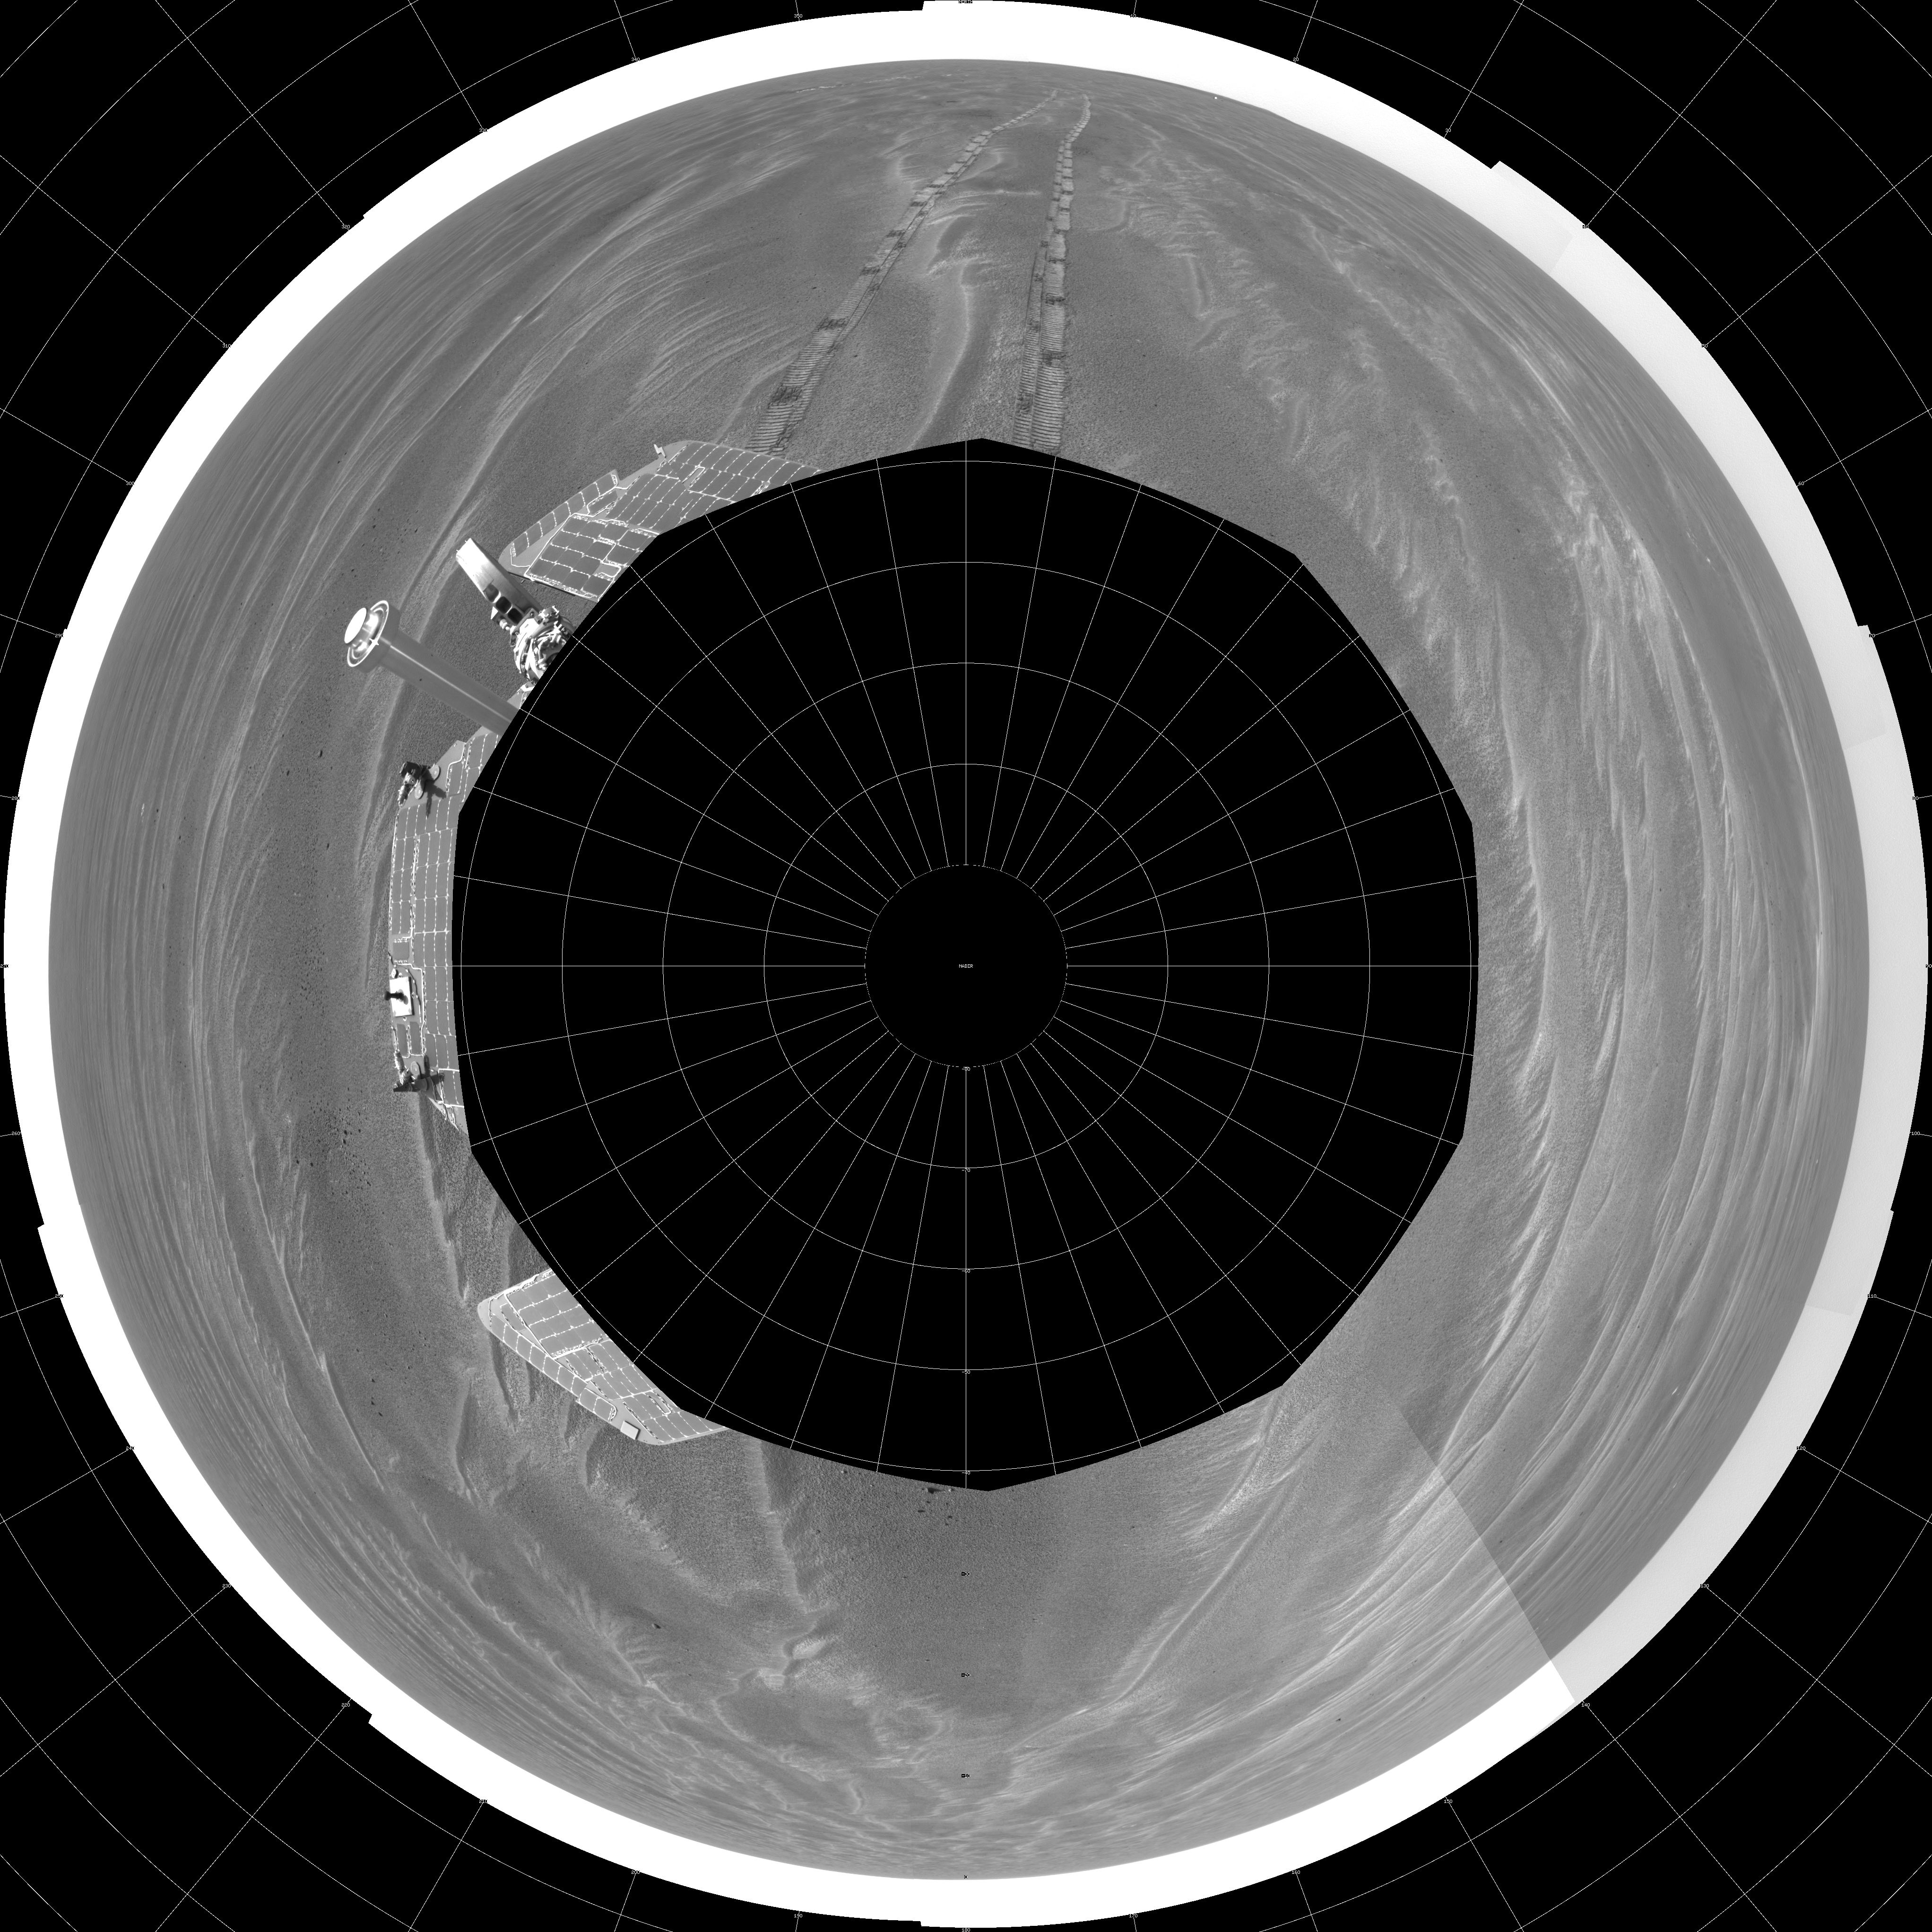

Opportunity’s View, Sol 381 (Polar)

NASA’s Mars Exploration Rover Opportunity used its navigation camera on the rover’s 381st and 382nd martian days, or sols, (Feb. 18 and 19, 2005) to take the images combined into this 360-degree panorama. Opportunity had driven 64 meters (209 feet) on sol 381 to arrive at this location close to a small crater dubbed “Alvin.” The location is catalogued as Opportunity’s Site 43. This view is presented in a polar projection with geometric seam correction.

Credit: NASA/JPL